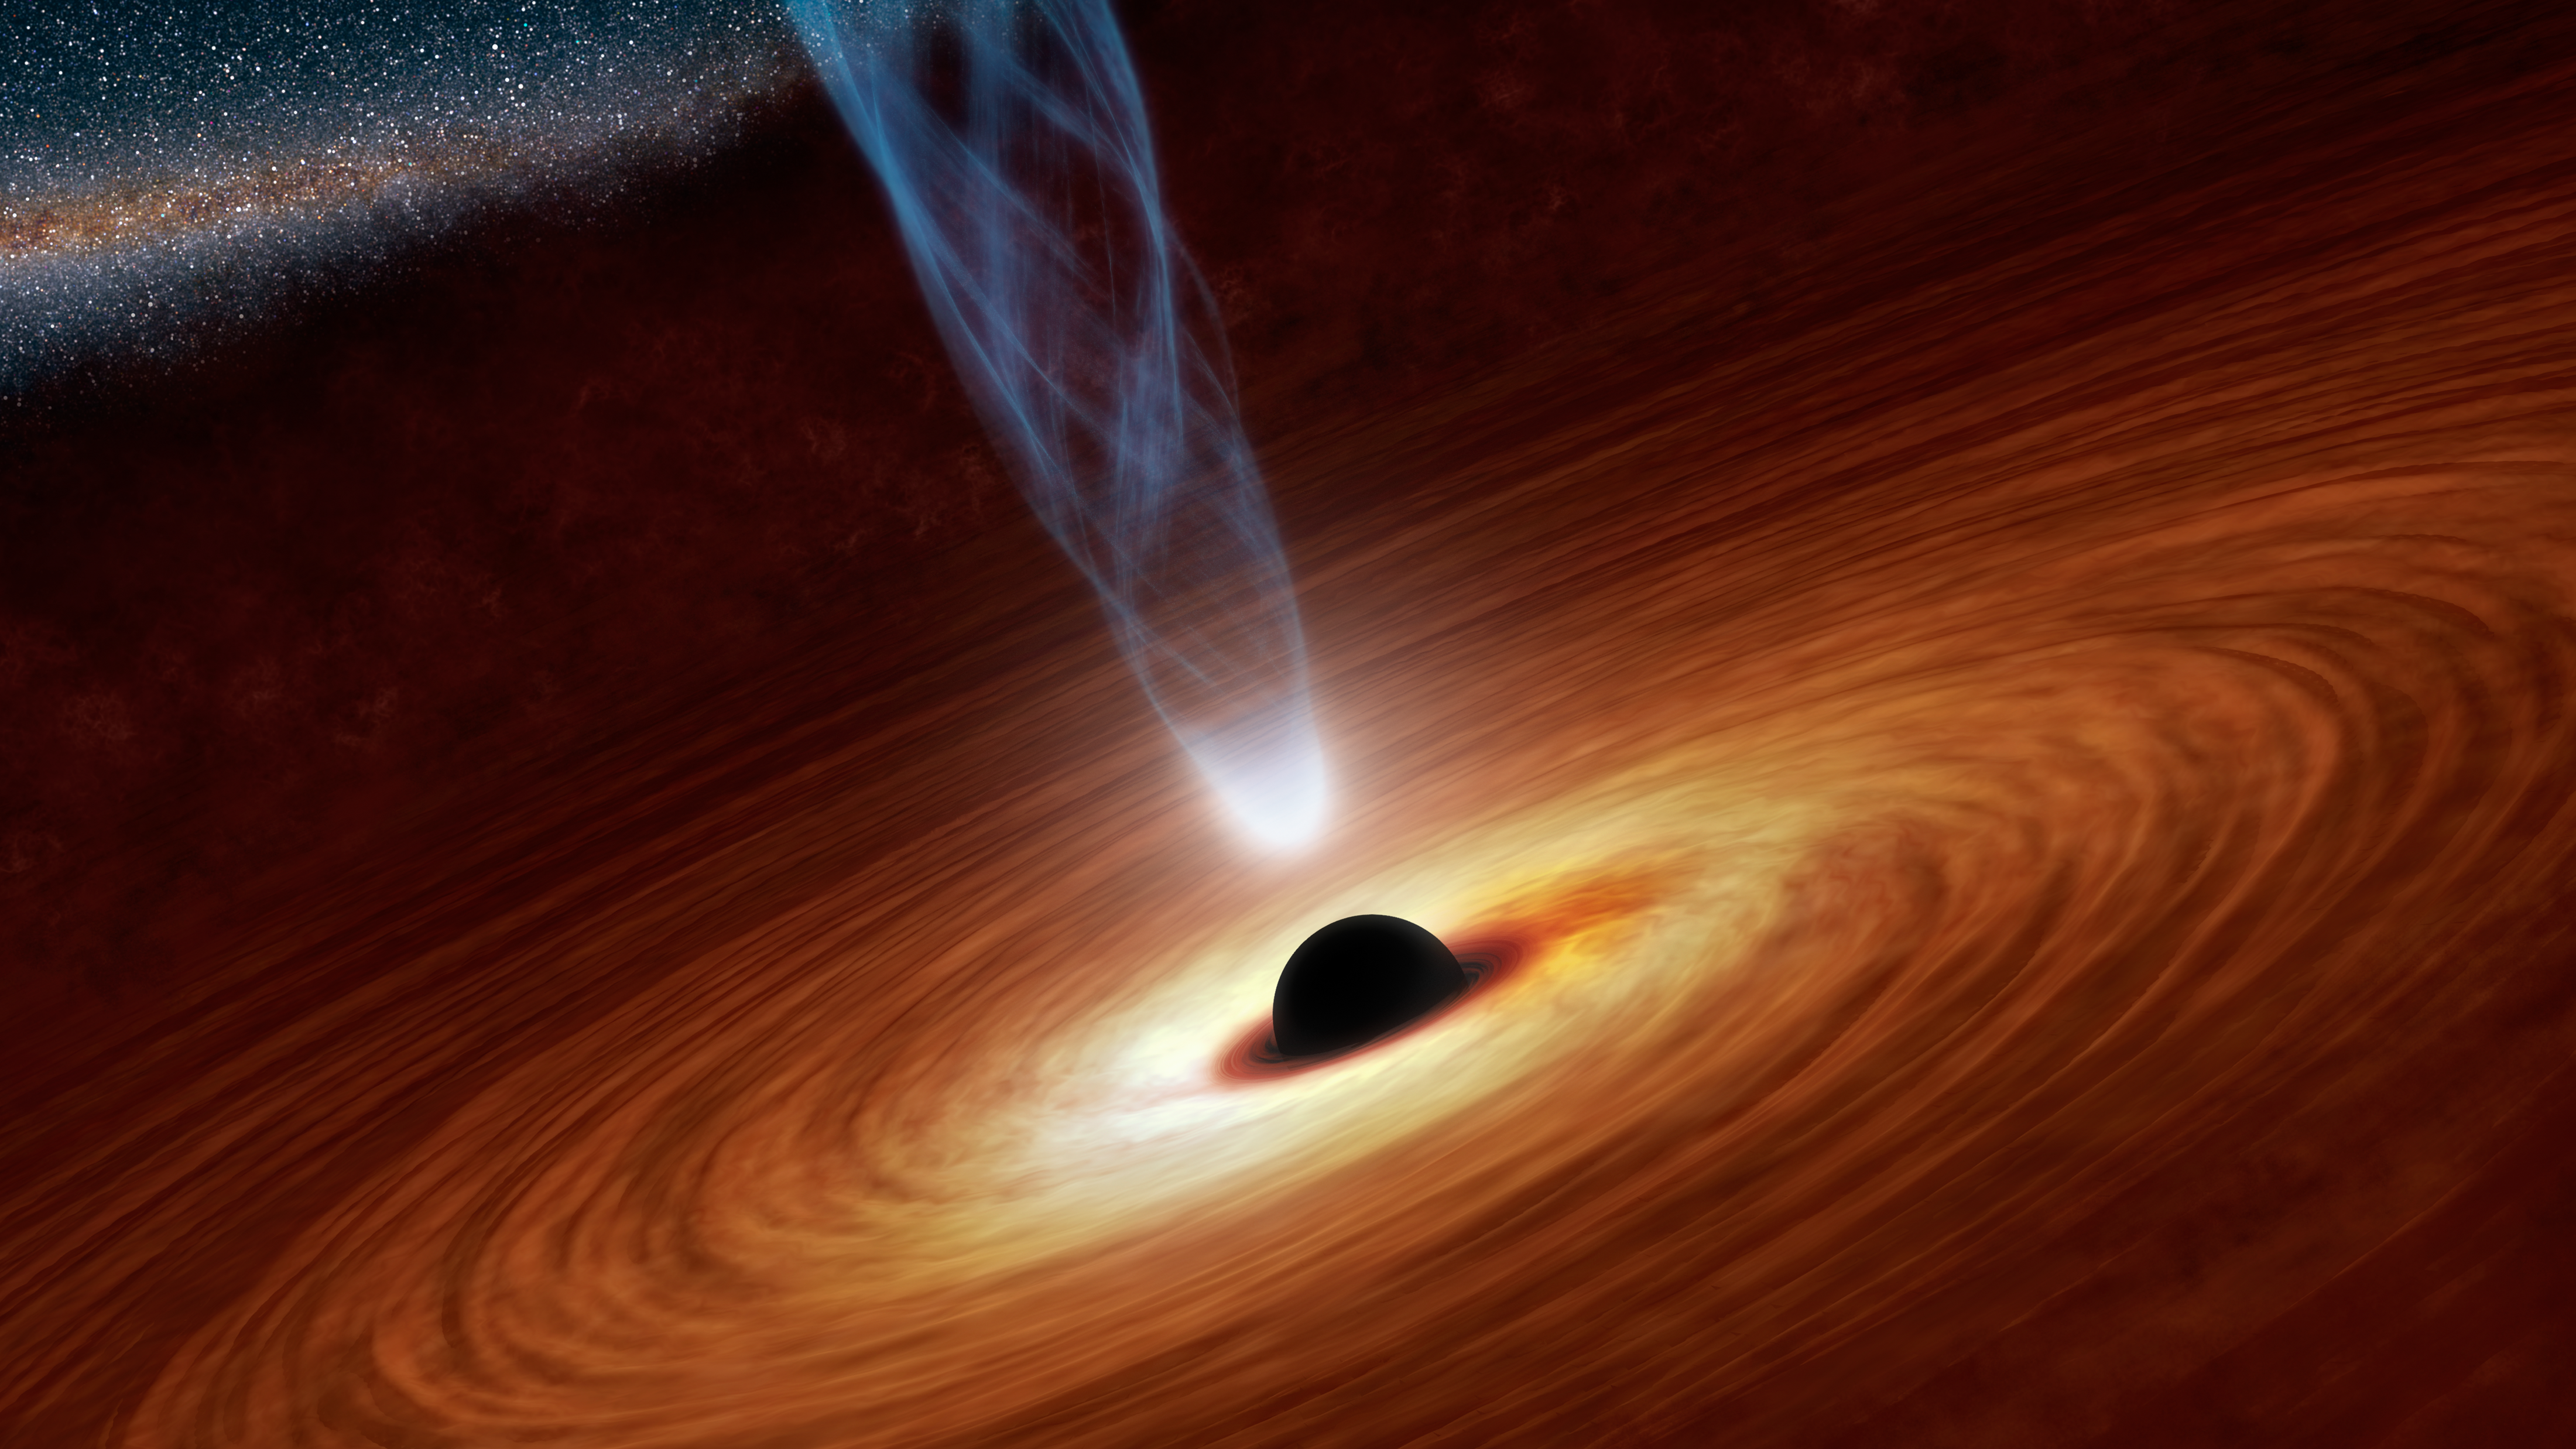

Black Holes: Monsters in Space

This artist's concept illustrates a supermassive black hole with millions to billions times the mass of our sun. Supermassive black holes are enormously dense objects buried at the hearts of galaxies. (Smaller black holes also exist throughout galaxies.) In this illustration, the supermassive black hole at the center is surrounded by matter flowing onto the black hole in what is termed an accretion disk. This disk forms as the dust and gas in the galaxy falls onto the hole, attracted by its gravity.

Also shown is an outflowing jet of energetic particles, believed to be powered by the black hole's spin. The regions near black holes contain compact sources of high energy X-ray radiation thought, in some scenarios, to originate from the base of these jets. This high energy X-radiation lights up the disk, which reflects it, making the disk a source of X-rays. The reflected light enables astronomers to see how fast matter is swirling in the inner region of the disk, and ultimately to measure the black hole's spin rate.

Credit: NASA/JPL-Caltech/R. Hurt (IPAC)